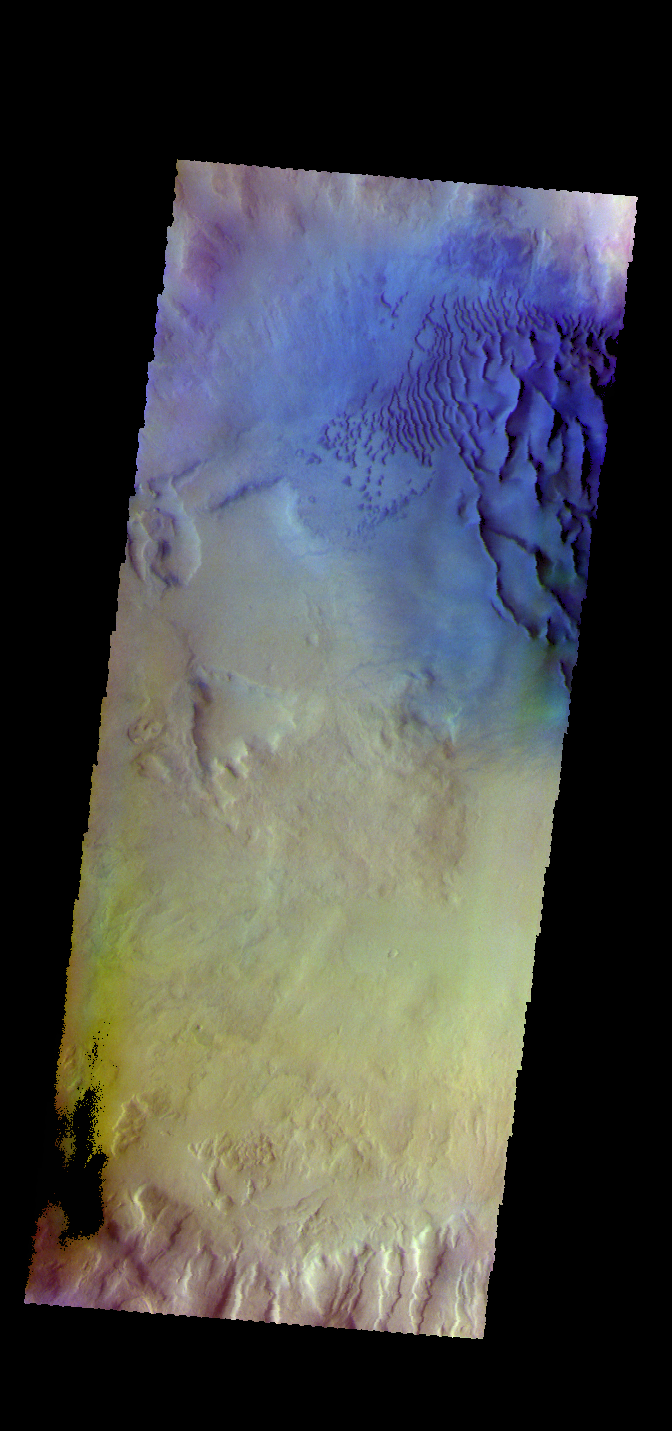

Crater Dunes – False Color

The THEMIS VIS camera contains 5 filters. The data from different filters can be combined in multiple ways to create a false color image. These false color images may reveal subtle variations of the surface not easily identified in a single band image. Today’s false color image shows dunes on the floor of an unnamed crater in Noachis Terra.

Credit: NASA/JPL-Caltech/ASU